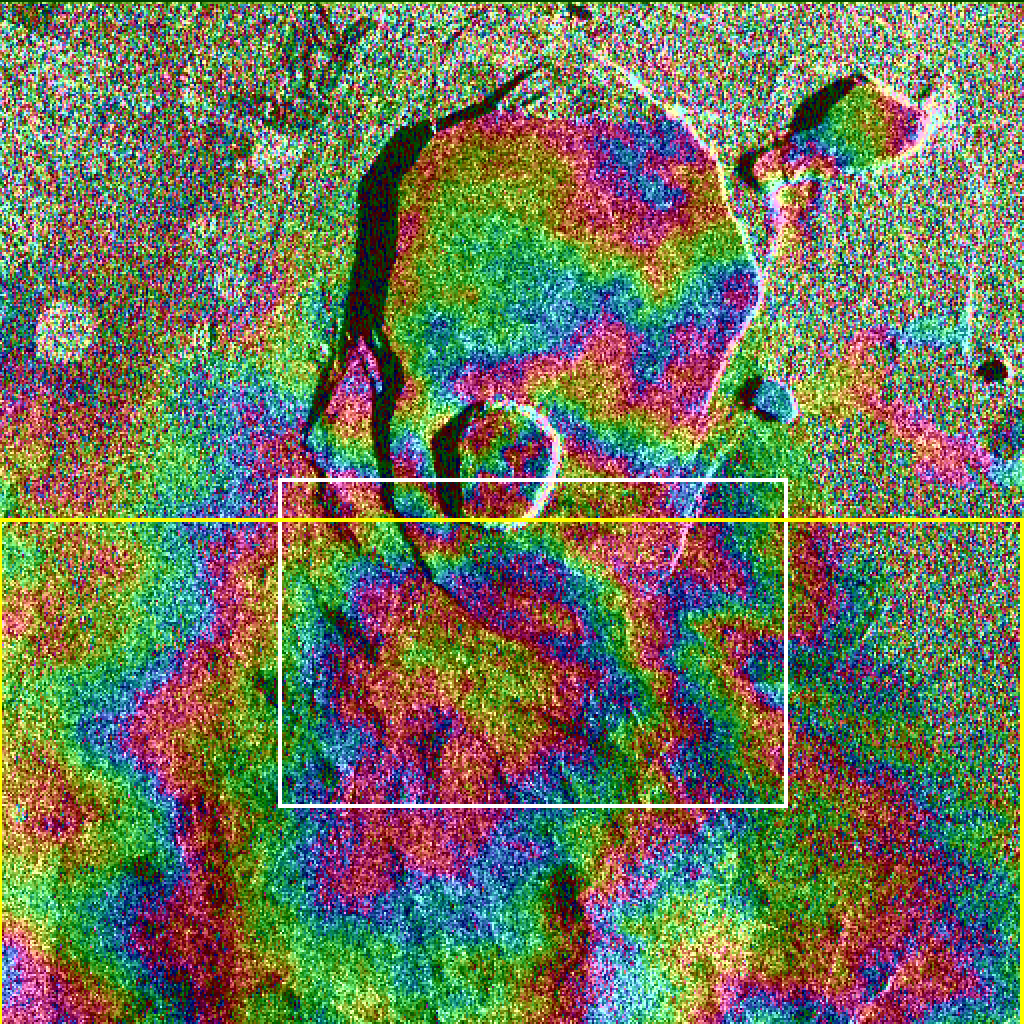

Space Radar Image of Kilauea, Hawaii

Data acquired on April 13, 1994 and on October 4, 1994 from the X-band Synthetic Aperture Radar on board the space shuttle Endeavour were used to generate interferometric fringes, which were overlaid on the X-SAR image of Kilauea. The volcano is centered in this image at 19.58 degrees north latitude and 155.55 degrees west longitude. The image covers about 9 kilometers by 13 kilometers (5.6 miles by 8 miles). The X-band fringes correspond clearly to the expected topographic image. The yellow line indicates the area below which was used for the three-dimensional image using altitude lines. The yellow rectangular frame fences the area for the final topographic image.

Spaceborne Imaging Radar-C and X-band Synthetic Aperture Radar (SIR-C/X-SAR) is part of NASA’s Mission to Planet Earth. The radars illuminate Earth with microwaves, allowing detailed observations at any time, regardless of weather or sunlight conditions. SIR-C/X-SAR uses three microwave wavelengths: L-band (24 cm), C-band (6 cm) and X-band (3 cm). The multi-frequency data will be used by the international scientific community to better understand the global environment and how it is changing. The SIR-C/X-SAR data, complemented by aircraft and ground studies, will give scientists clearer insights into those environmental changes which are caused by nature and those changes which are induced by human activity.

SIR-C was developed by NASA’s Jet Propulsion Laboratory. X-SAR was developed by the Dornier and Alenia Spazio companies for the German space agency, Deutsche Agentur fuer Raumfahrtangelegenheiten (DARA), and the Italian space agency, Agenzia Spaziale Italiana (ASI), with the Deutsche Forschungsanstalt fuer Luft und Raumfahrt e.V.(DLR), the major partner in science, operations and data processing of X-SAR. The Instituto Ricerca Elettromagnetismo Componenti Elettronici (IRECE) at the University of Naples was a partner in interferometry analysis.

Credit: NASA/JPL